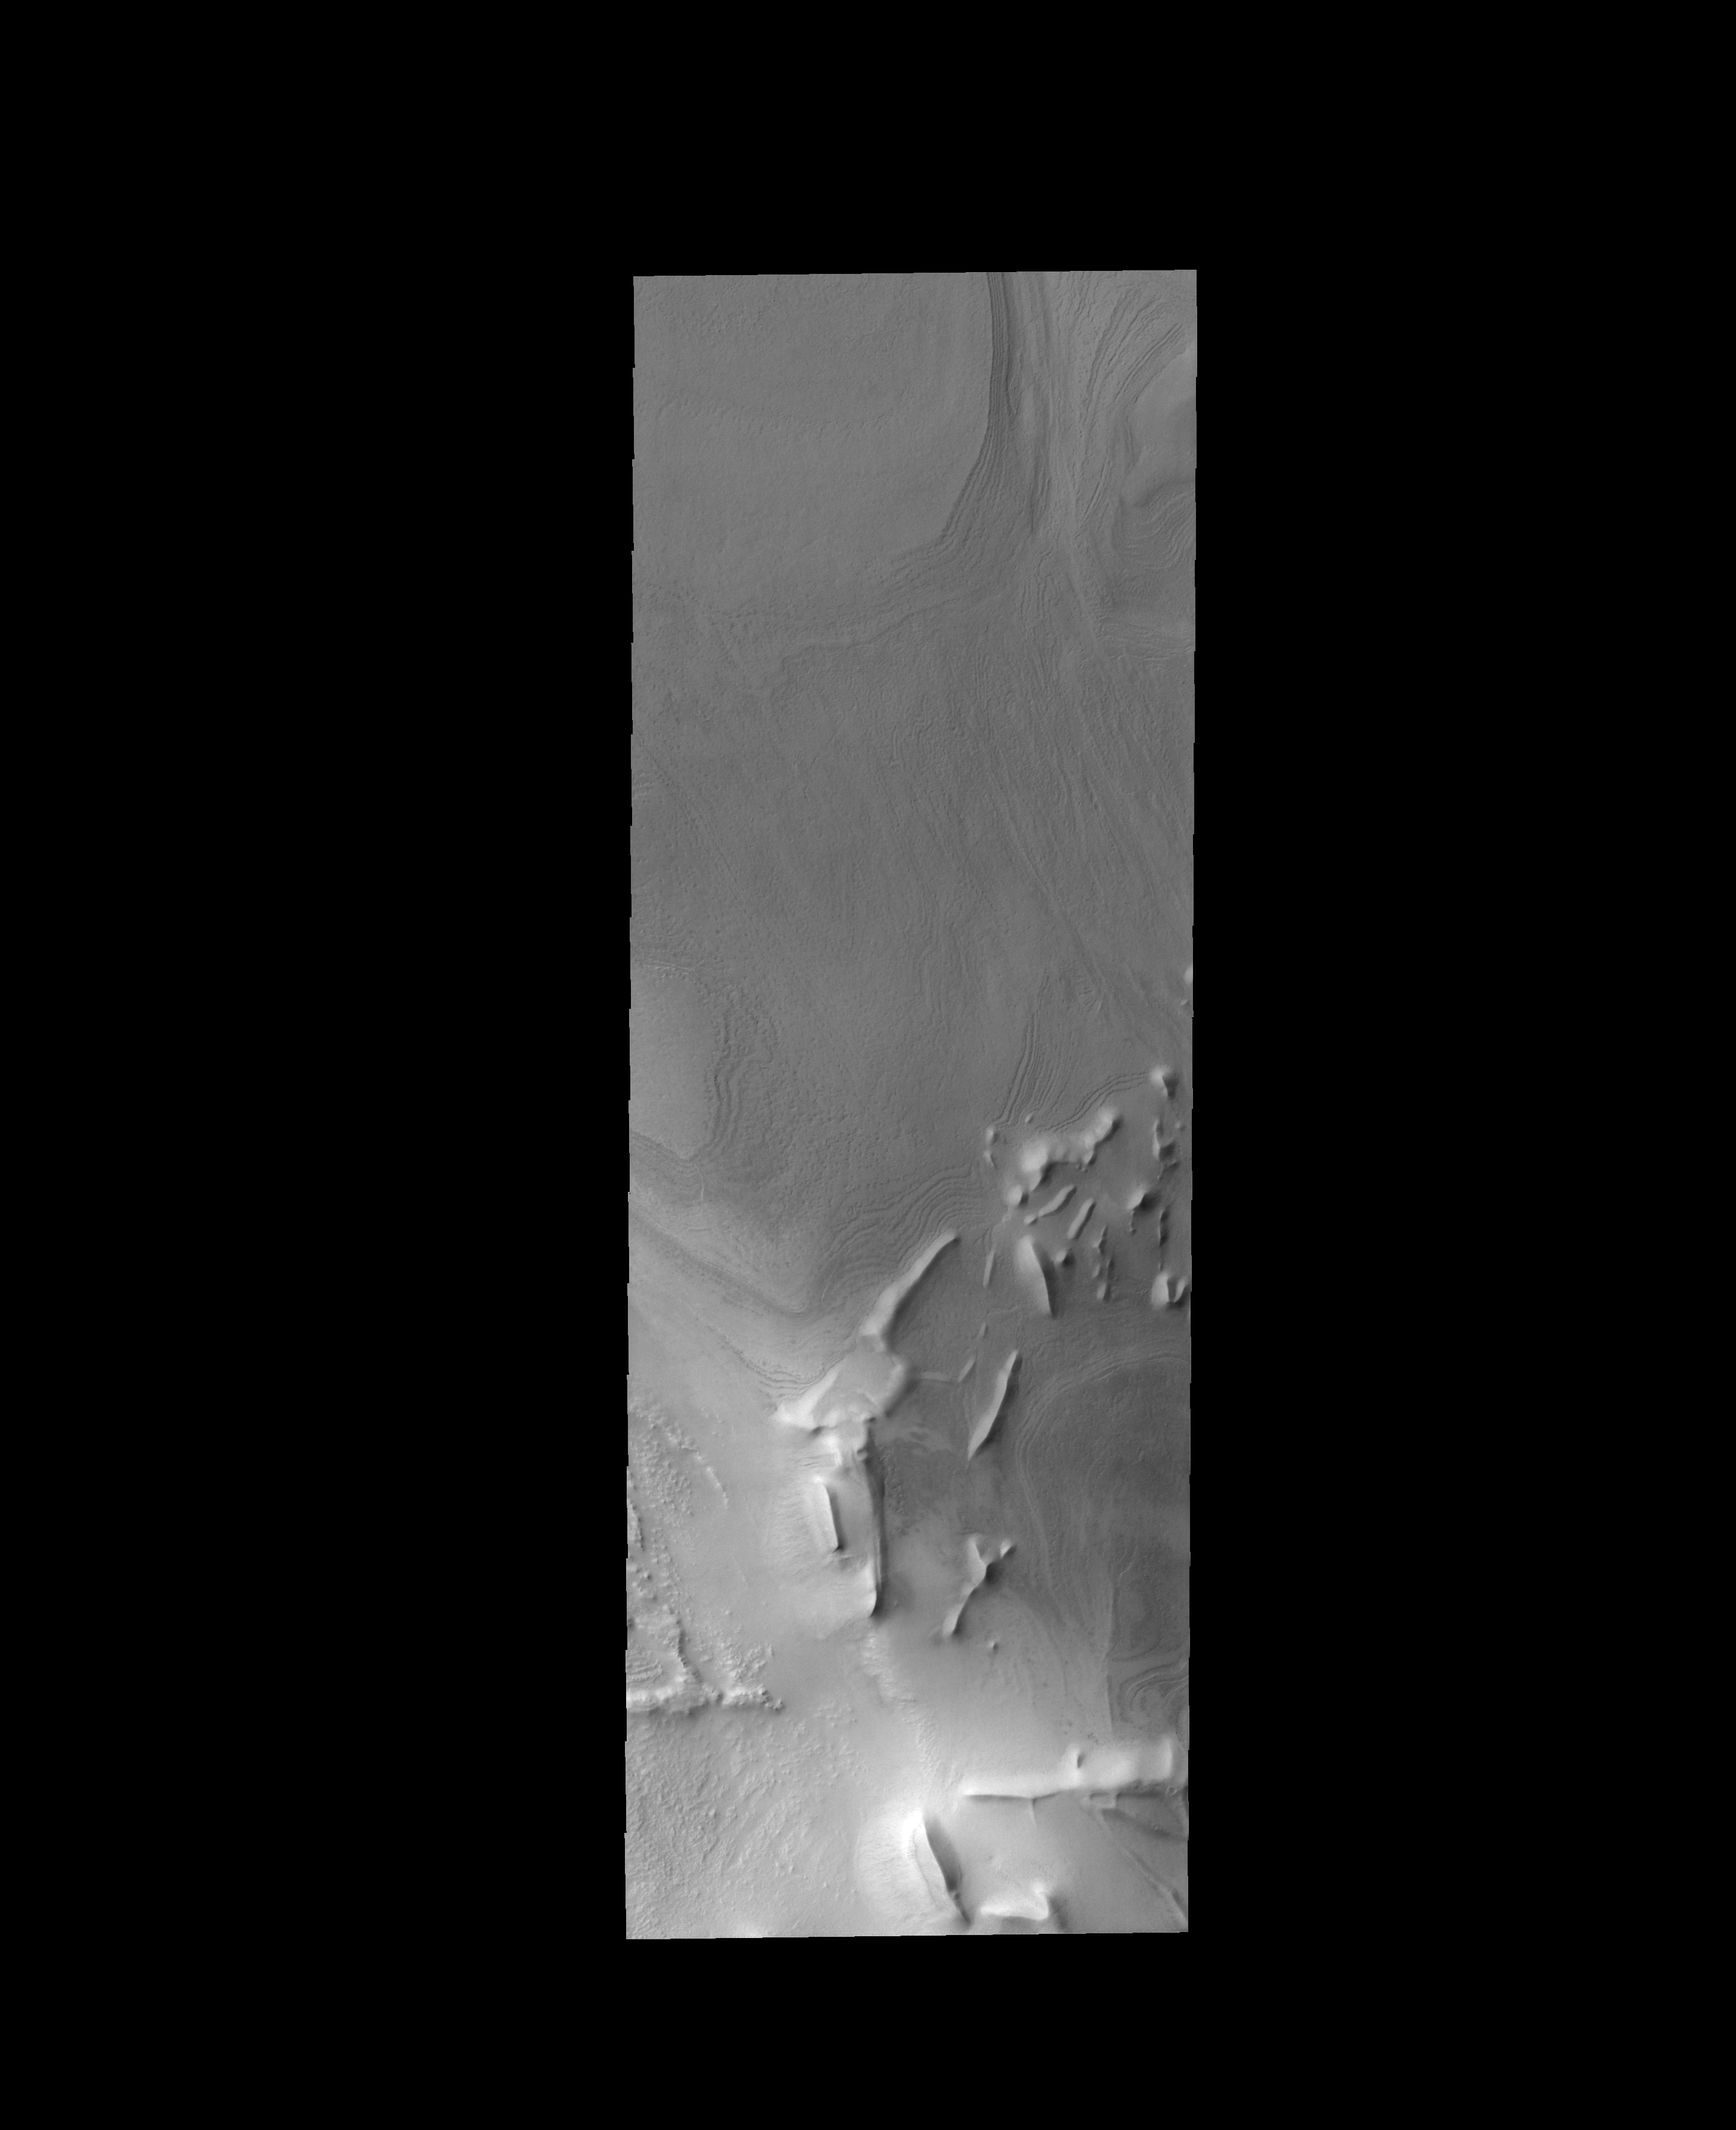

Linear Ridges

The linear ridges in this VIS image are located near the south polar cap.

Credit: NASA/JPL-Caltech/ASU